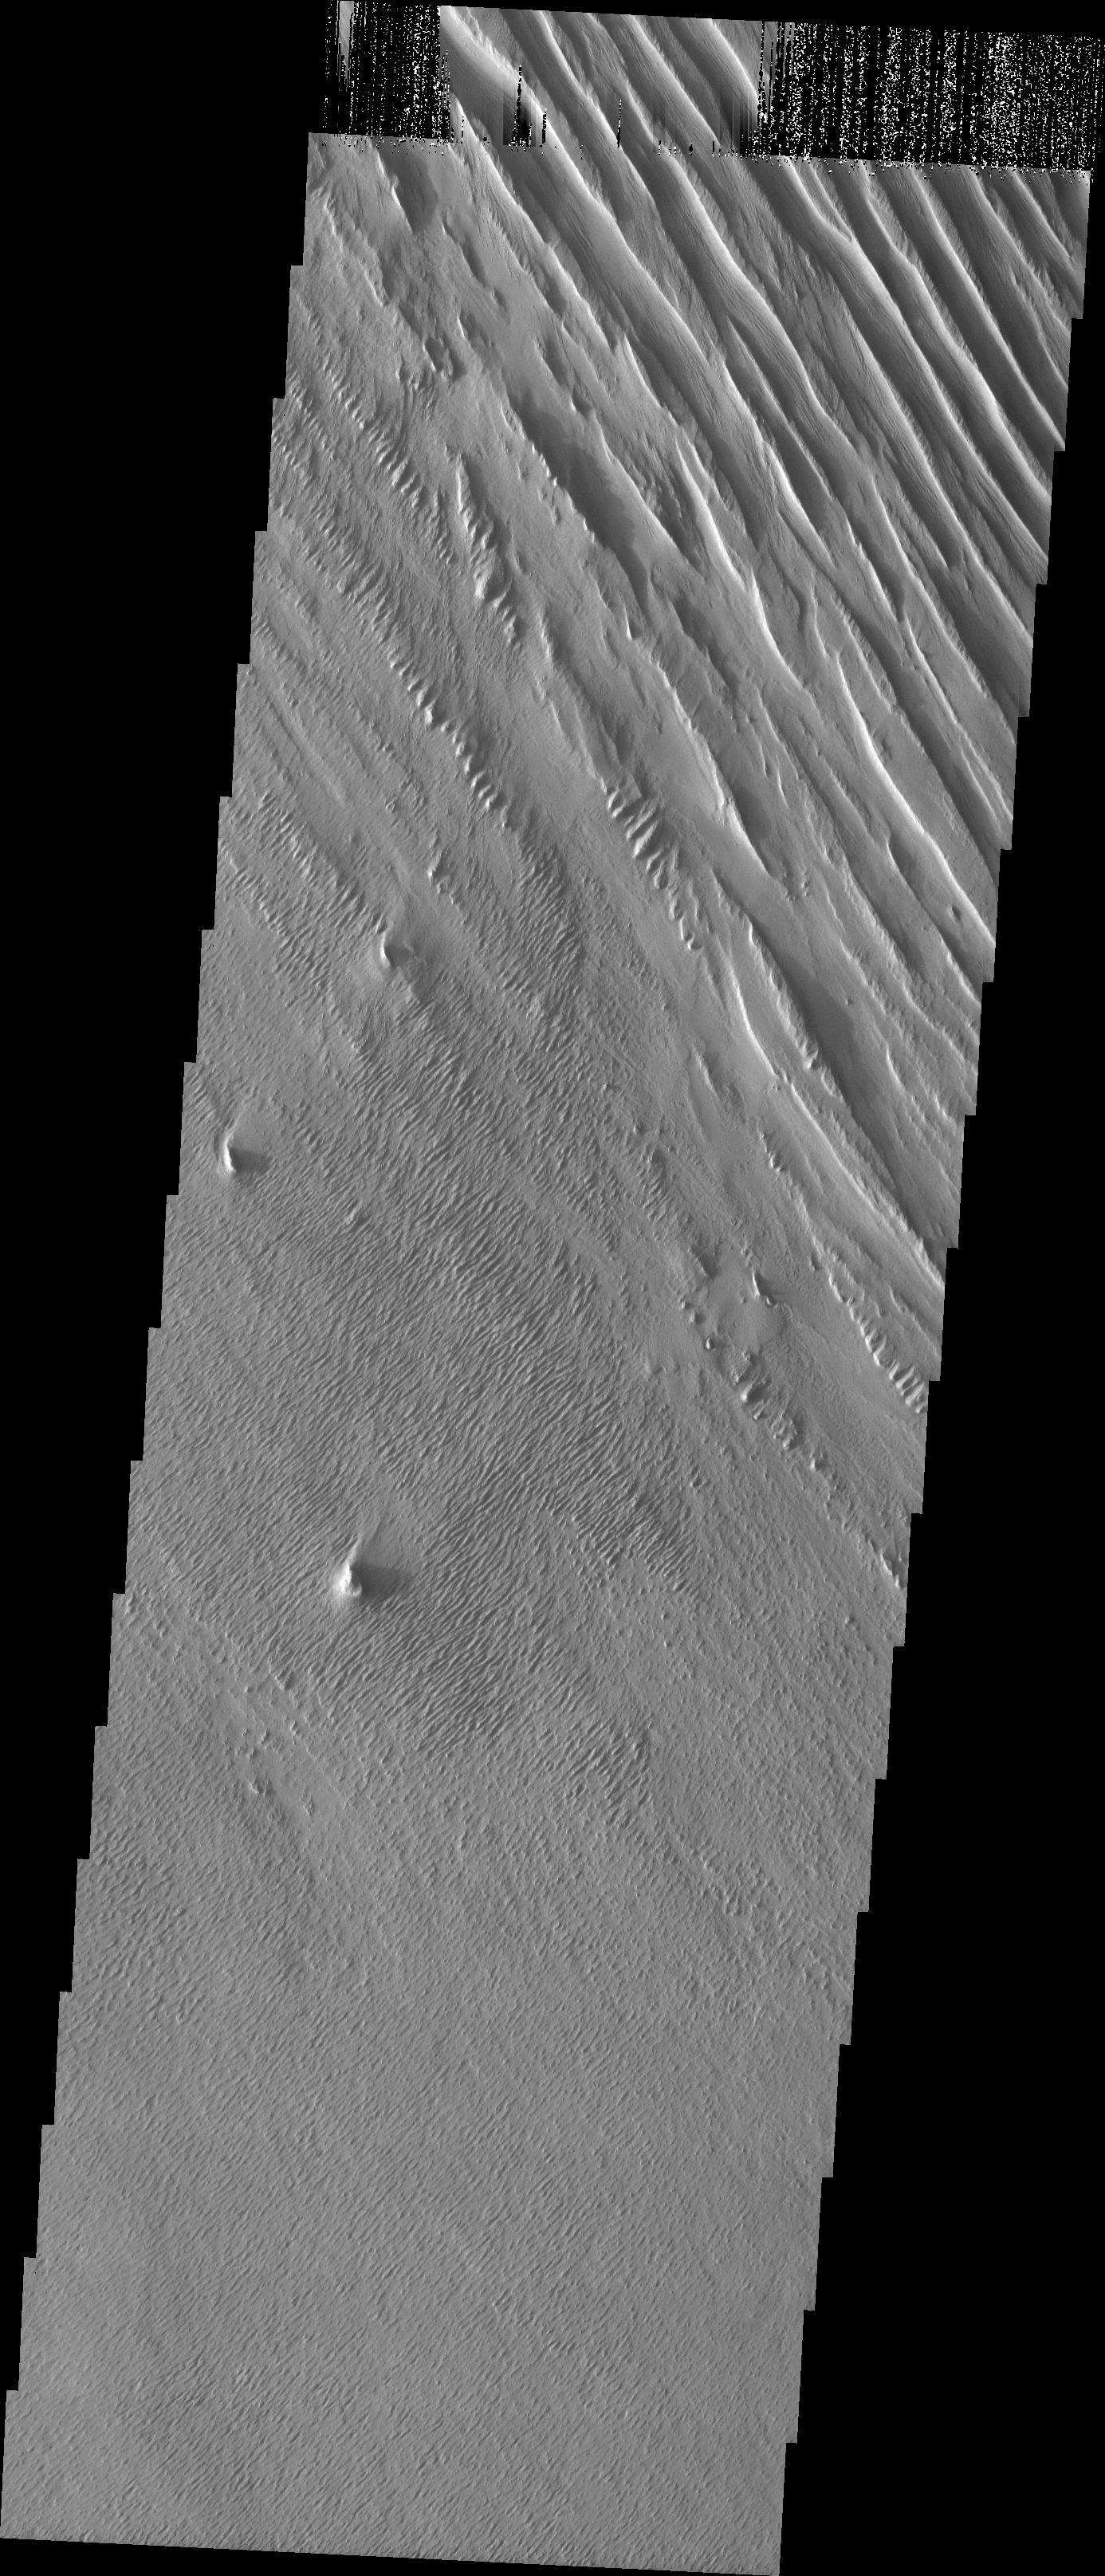

A Change of Direction

Released July 21, 2004

The atmosphere of Mars is a dynamic system. Water-ice clouds, fog, and hazes can make imaging the surface from space difficult. Dust storms can grow from local disturbances to global sizes, through which imaging is impossible. Seasonal temperature changes are the usual drivers in cloud and dust storm development and growth.

Eons of atmospheric dust storm activity has left its mark on the surface of Mars. Dust carried aloft by the wind has settled out on every available surface; sand dunes have been created and moved by centuries of wind; and the effect of continual sand-blasting has modified many regions of Mars, creating yardangs and other unusual surface forms.

In this image we can clearly see a major change in wind regimes. The classic yardang form occupies the top of the image. These older yardangs were formed by a NW/SE wind regime. The younger, smaller yardangs are forming in the rest of the image from a NE/SW wind. The age relationship is readily visible at the intersection area, where the large yardangs are being cut crosswise into NE/SW aligned forms. The top framelet of this image has vertical black/white lines caused by charge on the camera CCD.

Image information: VIS instrument. Latitude -6.3, Longitude 183.8 East (176.2 West). 19 meter/pixel resolution.

Note: this THEMIS visual image has not been radiometrically nor geometrically calibrated for this preliminary release. An empirical correction has been performed to remove instrumental effects. A linear shift has been applied in the cross-track and down-track direction to approximate spacecraft and planetary motion. Fully calibrated and geometrically projected images will be released through the Planetary Data System in accordance with Project policies at a later time.

NASA’s Jet Propulsion Laboratory manages the 2001 Mars Odyssey mission for NASA’s Office of Space Science, Washington, D.C. The Thermal Emission Imaging System (THEMIS) was developed by Arizona State University, Tempe, in collaboration with Raytheon Santa Barbara Remote Sensing. The THEMIS investigation is led by Dr. Philip Christensen at Arizona State University. Lockheed Martin Astronautics, Denver, is the prime contractor for the Odyssey project, and developed and built the orbiter. Mission operations are conducted jointly from Lockheed Martin and from JPL, a division of the California Institute of Technology in Pasadena.

Credit: NASA/JPL/Arizona State University